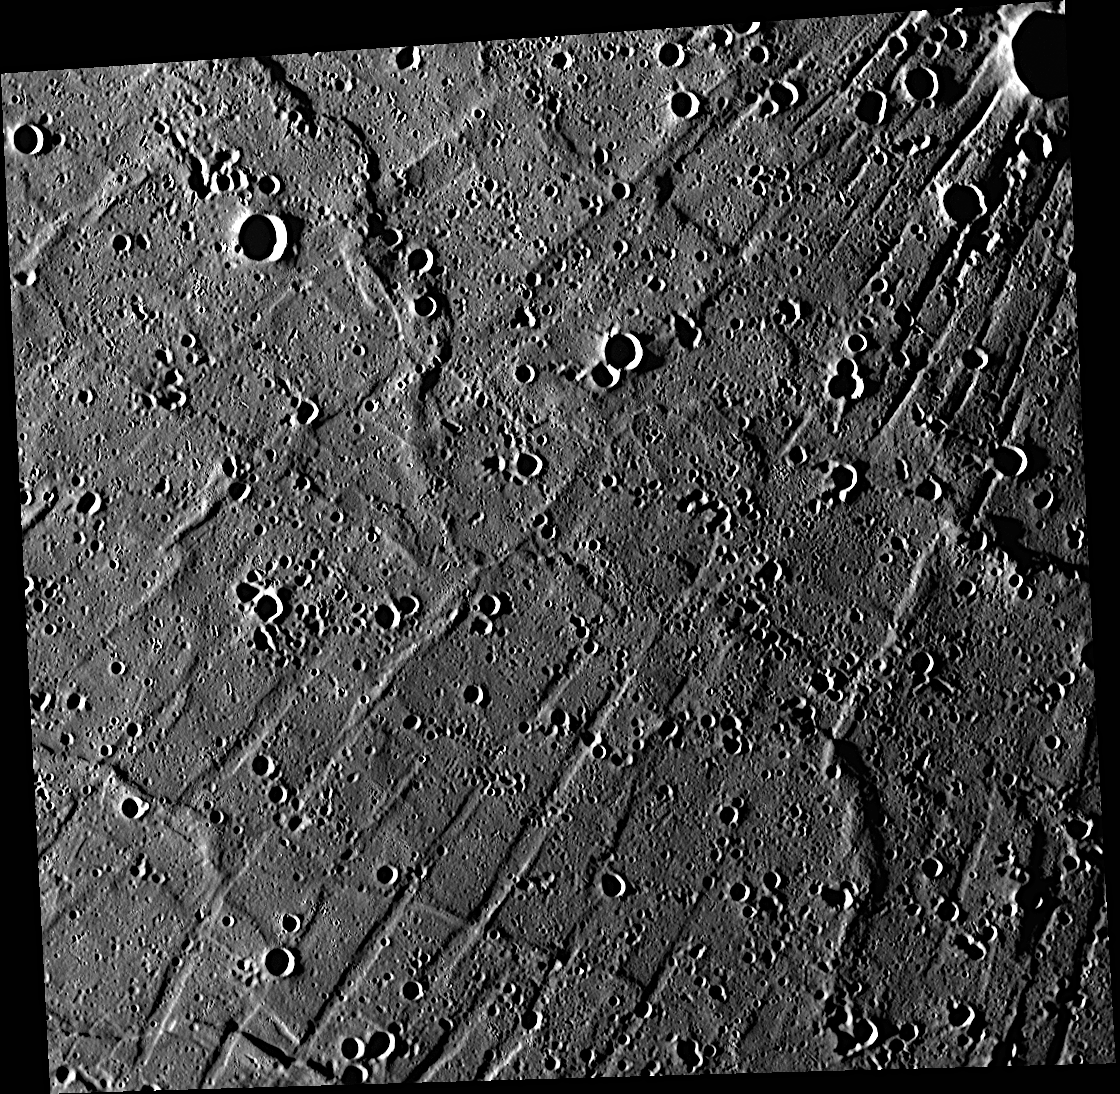

Radiating Troughs of Pantheon Fossae

The discovery of Pantheon Fossae was one of the highlights of MESSENGER’s first flyby of Mercury in 2008. The low Sun illumination of this image creates shadows, which accentuate the radiating troughs of this intriguing structure. In May 2008, Pantheon Fossae was officially named, becoming the first fossae (Latin for trenches) named on Mercury. Four years later, over 99.9% of Mercury’s surface has been imaged, and Pantheon Fossae is indeed a unique geologic feature on Mercury.

This image was acquired as part of MDIS’s high-incidence-angle base map. The high-incidence-angle base map is a major mapping activity in MESSENGER’s extended mission and complements the surface morphology base map of MESSENGER’s primary mission that was acquired under generally more moderate incidence angles. High incidence angles, achieved when the Sun is near the horizon, result in long shadows that accentuate the small-scale topography of geologic features. The high-incidence-angle base map is being acquired with an average resolution of 200 meters/pixel.

Date acquired: July 16, 2012
Image Mission Elapsed Time (MET): 250969390
Image ID: 2213443
Instrument: Wide Angle Camera (WAC) of the Mercury Dual Imaging System (MDIS)
WAC filter: 7 (748 nanometers)
Center Latitude: 25.29°
Center Longitude: 158.9° E
Resolution: 163 meters/pixel
Scale: Image is 170 kilometers (106 miles) across
Incidence Angle: 85.4°
Emission Angle: 12.9°
Phase Angle: 72.5°

The MESSENGER spacecraft is the first ever to orbit the planet Mercury, and the spacecraft’s seven scientific instruments and radio science investigation are unraveling the history and evolution of the Solar System’s innermost planet. Visit the Why Mercury? section of this website to learn more about the key science questions that the MESSENGER mission is addressing. During the one-year primary mission, MDIS acquired 88,746 images and extensive other data sets. MESSENGER is now in a year-long extended mission, during which plans call for the acquisition of more than 80,000 additional images to support MESSENGER’s science goals.

These images are from MESSENGER, a NASA Discovery mission to conduct the first orbital study of the innermost planet, Mercury. For information regarding the use of images, see the MESSENGER image use policy.

Credit: NASA/Johns Hopkins University Applied Physics Laboratory/Carnegie Institution of Washington